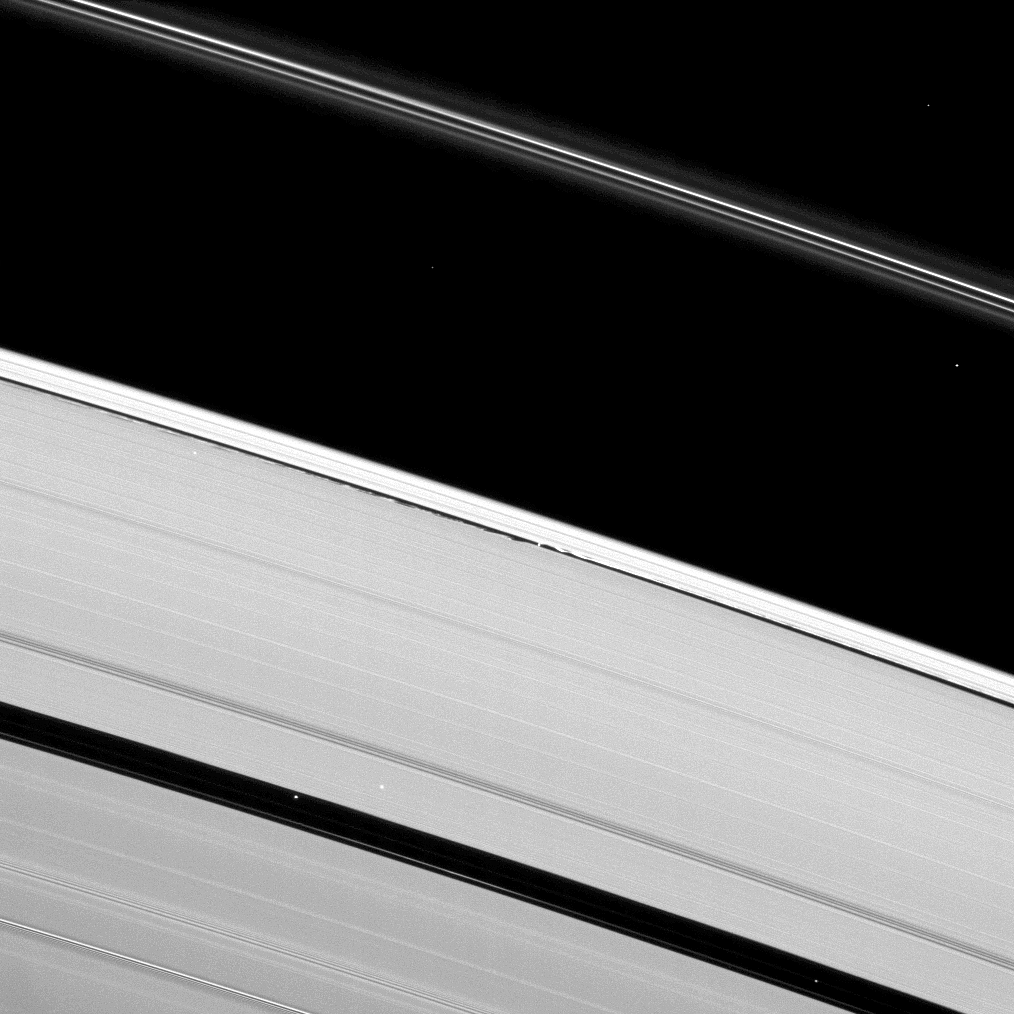

Daphnis’ Waves

Saturn’s moon Daphnis creates waves of disturbance in the Keeler Gap in this image of the wide A ring and narrow F ring.

Daphnis (8 kilometers, or 5 miles across) is a small point of light in the center of this image which shows the moon’s gravity creating perturbations in the material at the edges of the narrow Keeler gap. (See PIA07809 for a higher-resolution image of this process.) Background stars appear as bright specks in the wider Encke Gap of the A ring near the bottom of the image, and elsewhere in the image.

This view looks toward the unilluminated side of the rings from about 60 degrees above the ringplane. The image was taken in visible light with the Cassini spacecraft narrow-angle camera on March 30, 2009. The view was acquired at a distance of approximately 1.3 million kilometers (808,000 miles) from Daphnis and at a Sun-Daphnis-spacecraft, or phase, angle of 69 degrees. Image scale is 8 kilometers (5 miles) per pixel.

The Cassini-Huygens mission is a cooperative project of NASA, the European Space Agency and the Italian Space Agency. The Jet Propulsion Laboratory, a division of the California Institute of Technology in Pasadena, manages the mission for NASA’s Science Mission Directorate, Washington, D.C. The Cassini orbiter and its two onboard cameras were designed, developed and assembled at JPL. The imaging operations center is based at the Space Science Institute in Boulder, Colo.

Credit: NASA/JPL/Space Science Institute